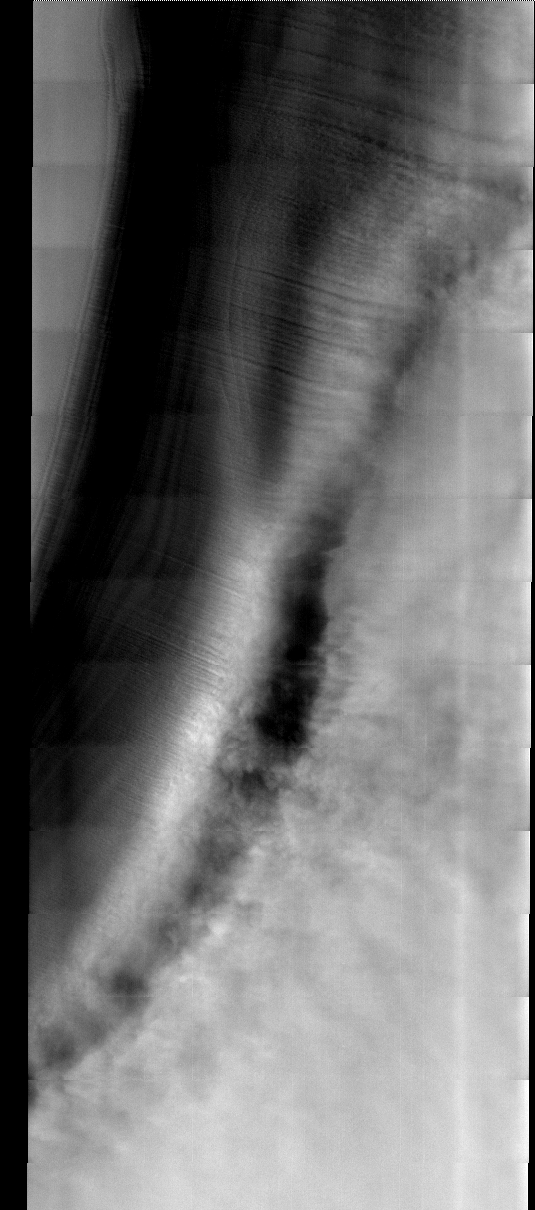

North Polar Cap

This week we will be looking at five examples of laminar wind flow on the north polar cap. On Earth, gravity-driven south polar cap winds are termed “catabatic” winds. Catabatic winds begin over the smooth expanse of the cap interior due to temperature differences between the atmosphere and the surface. Once begun, the winds sweep outward along the surface of the polar cap toward the sea. As the polar surface slopes down toward sealevel, the wind speeds increase. Catabatic wind speeds in the Antartic can reach several hundreds of miles per hour.

In the images of the Martian north polar cap we can see these same type of winds. Notice the streamers of dust moving downslope over the darker trough sides, these streamers show the laminar flow regime coming off the cap. Within the trough we see turbulent clouds of dust, kicked up at the trough base as the winds slow down and enter a chaotic flow regime.

The horizontal lines in these images are due to framelet overlap and lighting conditions over the bright polar cap.

Image information:VIS instrument. Latitude 86.5, longitude 57.4 East (302.6 West). 40 meter/pixel resolution.

Note: this THEMIS visual image has not been radiometrically nor geometrically calibrated for this preliminary release. An empirical correction has been performed to remove instrumental effects. A linear shift has been applied in the cross-track and down-track direction to approximate spacecraft and planetary motion. Fully calibrated and geometrically projected images will be released through the Planetary Data System in accordance with Project policies at a later time.

NASA’s Jet Propulsion Laboratory manages the 2001 Mars Odyssey mission for NASA’s Office of Space Science, Washington, D.C. The Thermal Emission Imaging System (THEMIS) was developed by Arizona State University, Tempe, in collaboration with Raytheon Santa Barbara Remote Sensing. The THEMIS investigation is led by Dr. Philip Christensen at Arizona State University. Lockheed Martin Astronautics, Denver, is the prime contractor for the Odyssey project, and developed and built the orbiter. Mission operations are conducted jointly from Lockheed Martin and from JPL, a division of the California Institute of Technology in Pasadena.

Credit: NASA/JPL/Arizona State University